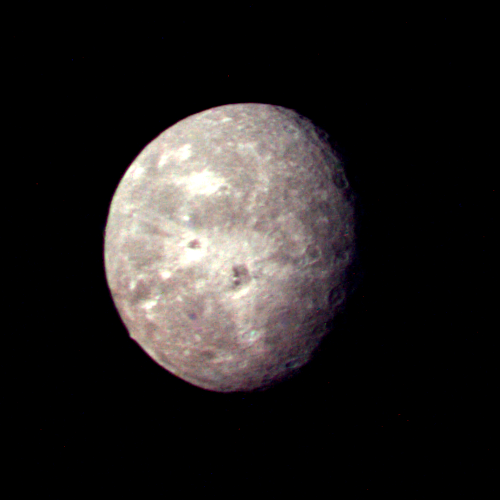

Oberon at Voyager Closest Approach

This Voyager 2 picture of Oberon is the best the spacecraft acquired of Uranus’ outermost moon. The picture was taken shortly after 3:30 a.m. PST on Jan. 24, 1986, from a distance of 660,000 kilometers (410,000 miles). The color was reconstructed from images taken through the narrow-angle camera’s violet, clear and green filters. The picture shows features as small as 12 km (7 mi) on the moon’s surface. Clearly visible are several large impact craters in Oberon’s icy surface surrounded by bright rays similar to those seen on Jupiter’s moon Callisto. Quite prominent near the center of Oberon’s disk is a large crater with a bright central peak and a floor partially covered with very dark material. This may be icy, carbon-rich material erupted onto the crater floor sometime after the crater formed. Another striking topographic feature is a large mountain, about 6 km (4 mi) high, peeking out on the lower left limb. The Voyager project is managed for NASA by the Jet Propulsion Laboratory.

Credit: NASA/JPL